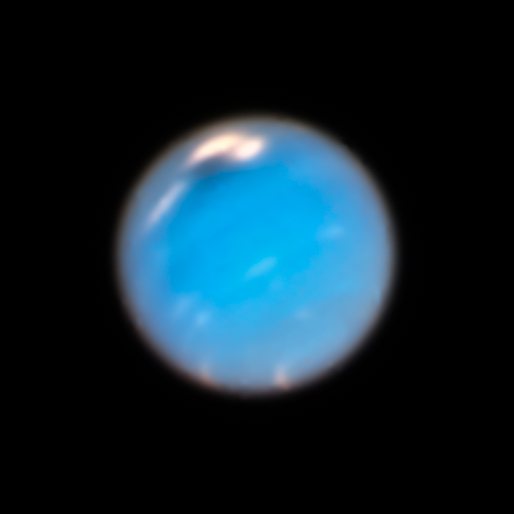

Neptune

This Hubble Space Telescope Wide Field Camera 3 image of Neptune, taken in Sept. and Nov. 2018, shows a new dark storm (top center).

Credit: NASA, ESA, and A. Simon (NASA Goddard Space Flight Center), and M. Wong and A. Hsu (University of California, Berkeley)